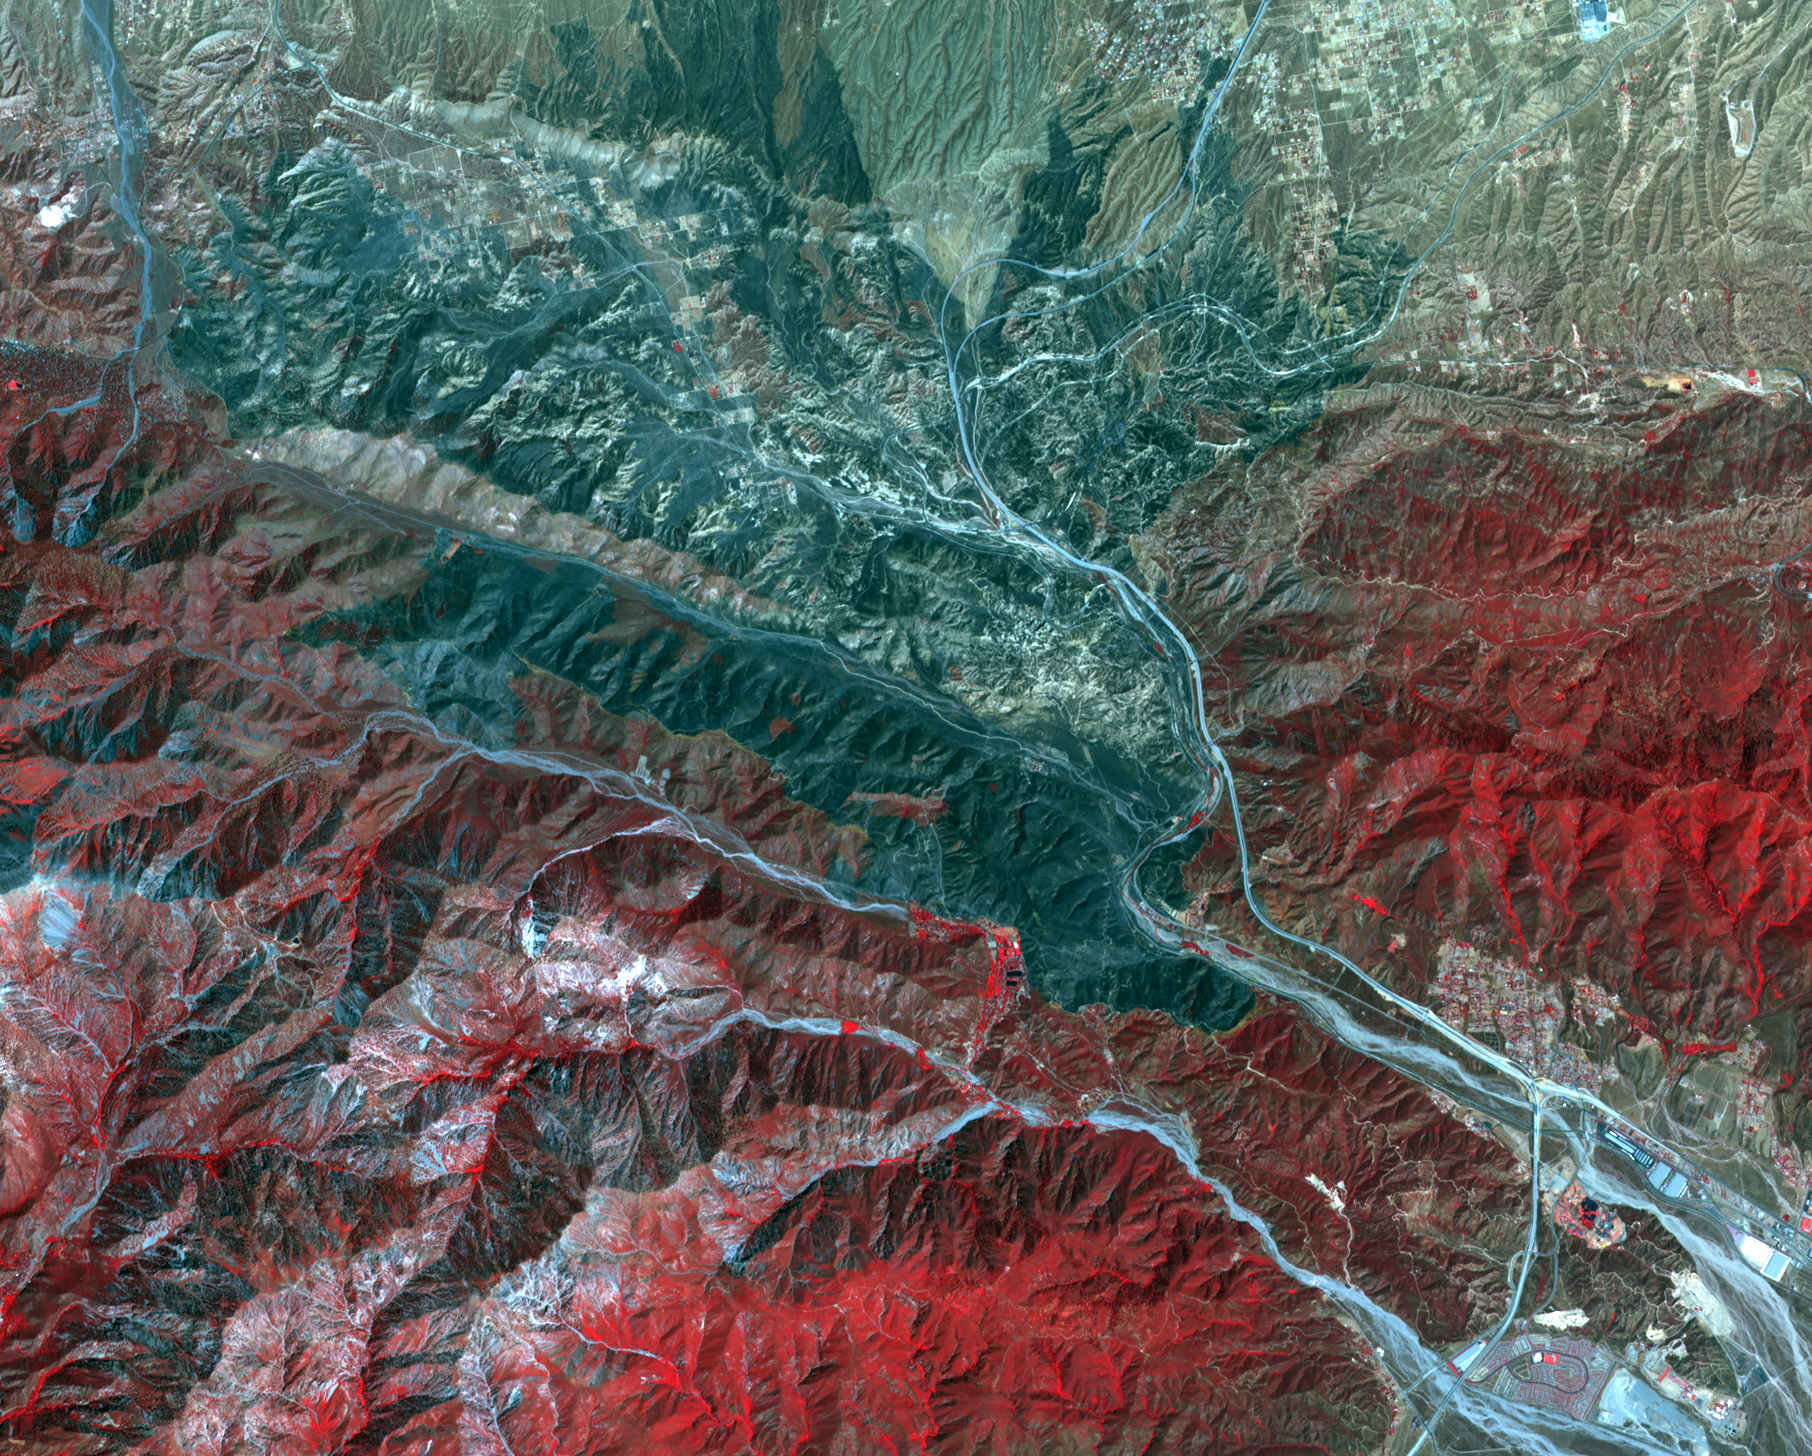

Extent of California Blue Cut Fire Devastation Seen by NASA Spacecraft

In San Bernardino County, California, the Blue Cut fire burned ferociously for one week starting Aug. 16, 2016. By the time it was contained, it had burned 36,000 acres and destroyed 105 homes. More than 80,000 people were affected by evacuation orders. Ten days after containment, the Advanced Spaceborne Thermal Emission and Reflection Radiometer (ASTER) instrument on NASA’s Terra spacecraft captured this image of the region, highlighting the extent of the damage. Healthy vegetation is depicted in red, with burnt areas in the mountains and fields shown in shades of black. The image, acquired Sept. 3, covers an area of 14 by 17 miles (22 by 27 kilometers), and is located at 34.3 degrees north, 117.5 degrees west.

With its 14 spectral bands from the visible to the thermal infrared wavelength region and its high spatial resolution of 15 to 90 meters (about 50 to 300 feet), ASTER images Earth to map and monitor the changing surface of our planet. ASTER is one of five Earth-observing instruments launched Dec. 18, 1999, on Terra. The instrument was built by Japan’s Ministry of Economy, Trade and Industry. A joint U.S./Japan science team is responsible for validation and calibration of the instrument and data products.

The broad spectral coverage and high spectral resolution of ASTER provides scientists in numerous disciplines with critical information for surface mapping and monitoring of dynamic conditions and temporal change. Example applications are: monitoring glacial advances and retreats; monitoring potentially active volcanoes; identifying crop stress; determining cloud morphology and physical properties; wetlands evaluation; thermal pollution monitoring; coral reef degradation; surface temperature mapping of soils and geology; and measuring surface heat balance.

The U.S. science team is located at NASA’s Jet Propulsion Laboratory, Pasadena, Calif. The Terra mission is part of NASA’s Science Mission Directorate, Washington, D.C.

Credit: NASA/METI/AIST/Japan Space Systems, and U.S./Japan ASTER Science Team